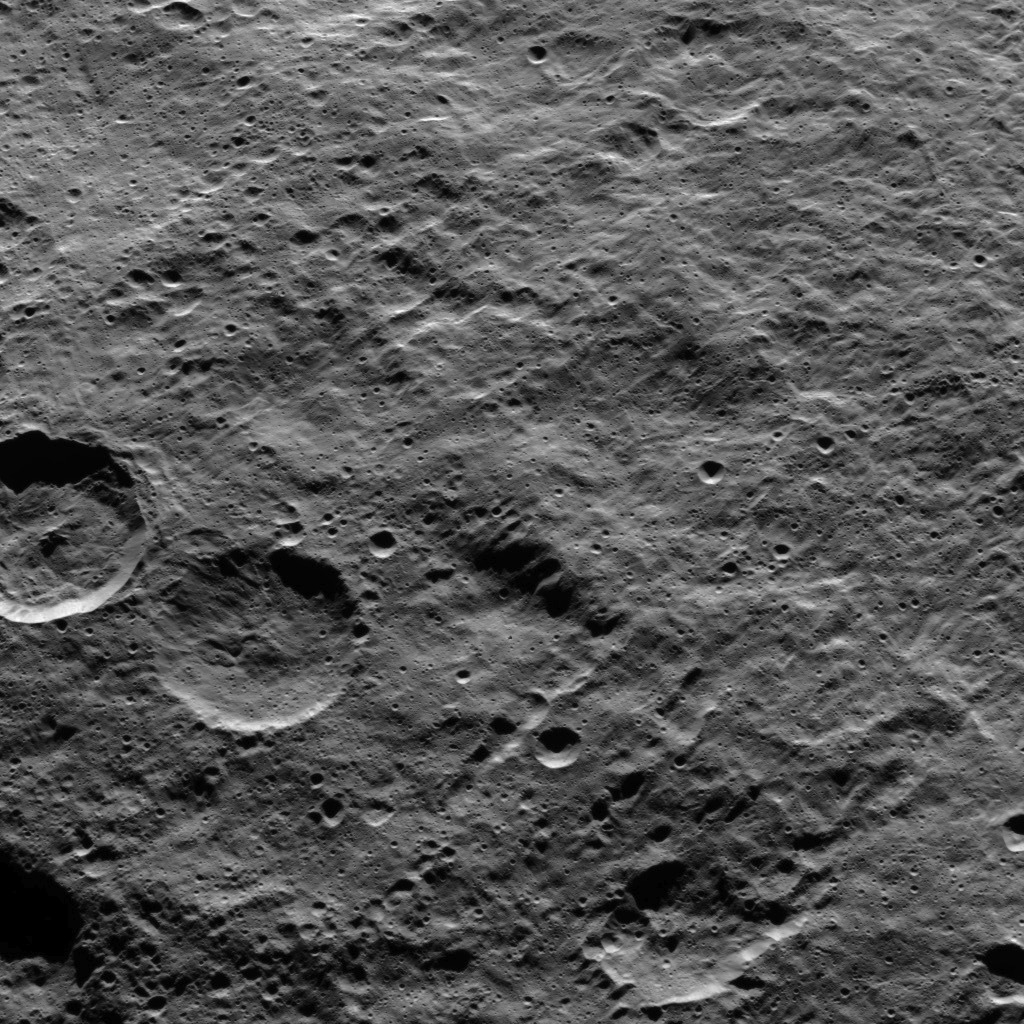

Dawn HAMO Image 72

Part of the southern hemisphere on dwarf planet Ceres is seen in this image taken by NASA’s Dawn spacecraft. Two prominent, similarly sized craters (at left) demonstrate how impact features become degraded over time.

The leftmost of the pair is younger; its rim is crisp and its walls are generally smooth, peppered with only a few small craters. Its older twin, to its right, has been battered by more impacts, and the material around its rim has slumped and softened. In fact, the blanket of material ejected from the younger crater, during its formation, would have partly covered its older neighbor. Planetary scientists call this slow, progressive changing of the surface of planetary bodies by cratering “impact gardening.”

Dawn took this image on Oct. 15, 2015, from an altitude of 915 miles (1,470 kilometers). It has a resolution of 450 feet (140 meters) per pixel.

Dawn’s mission is managed by JPL for NASA’s Science Mission Directorate in Washington. Dawn is a project of the directorate’s Discovery Program, managed by NASA’s Marshall Space Flight Center in Huntsville, Alabama. UCLA is responsible for overall Dawn mission science. Orbital ATK, Inc., in Dulles, Virginia, designed and built the spacecraft. The German Aerospace Center, the Max Planck Institute for Solar System Research, the Italian Space Agency and the Italian National Astrophysical Institute are international partners on the mission team.

Credit: NASA/JPL-Caltech/UCLA/MPS/DLR/IDA